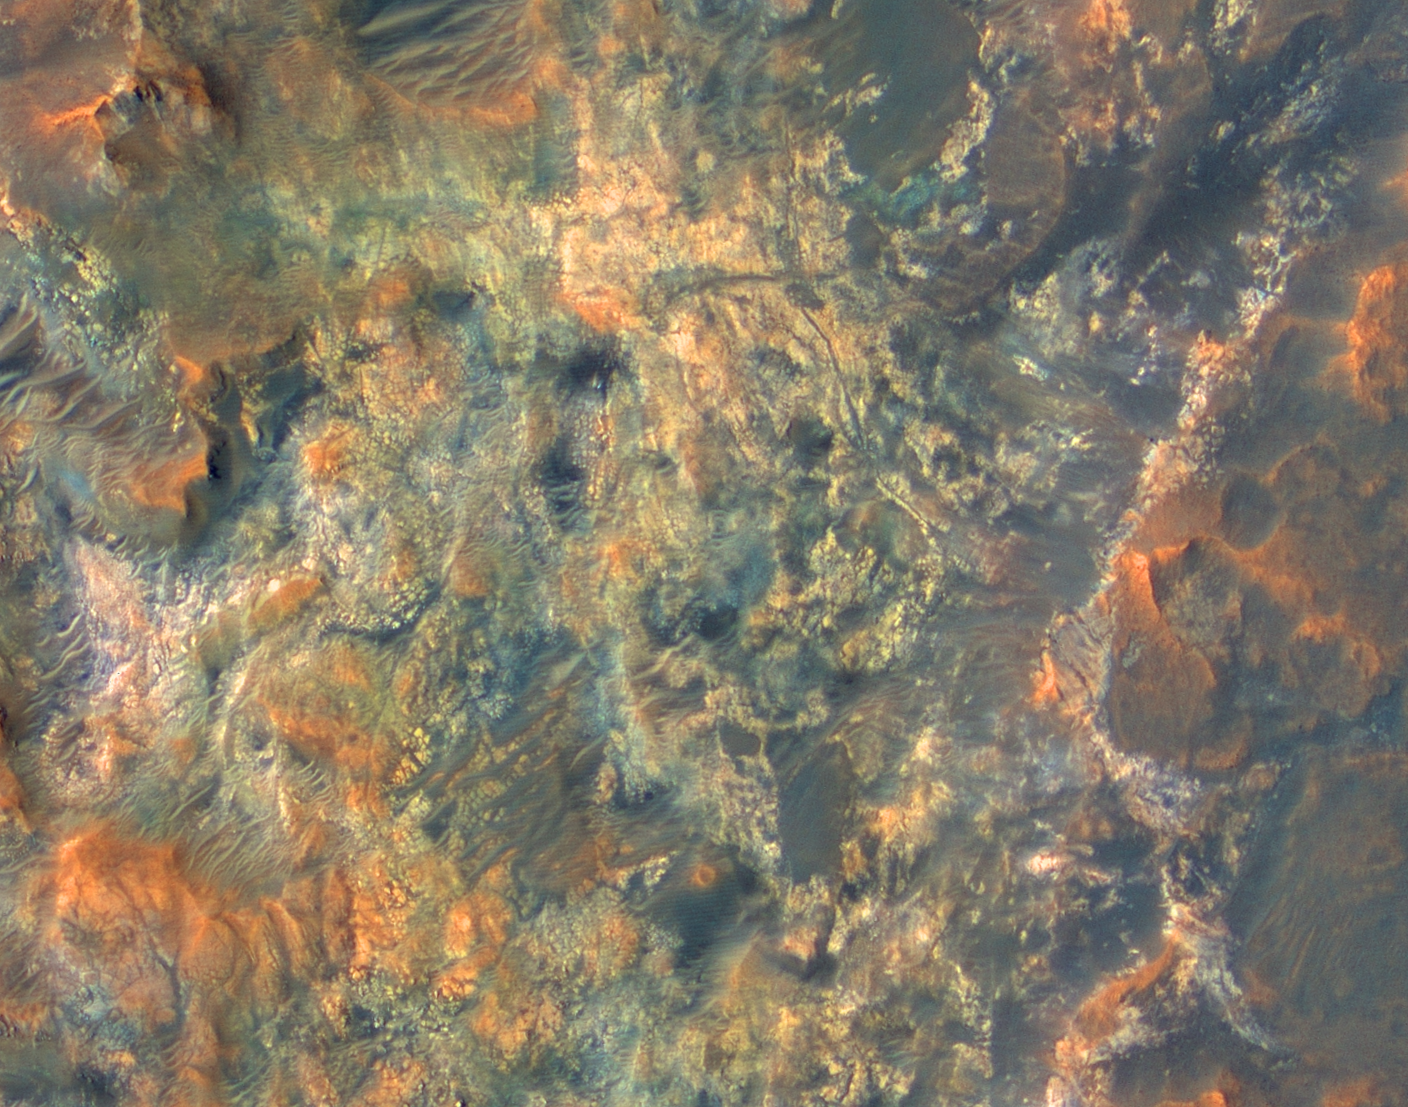

Diversity in Mawrth Region, Mars

This view shows diverse materials and morphologies in the region south of Mawrth Vallis on Mars. The color is composed of infrared, red, and blue-green color images, and has been enhanced to accentuate the color differences. The bright material may be rich in clays and date back to a time when Mars had a wetter environment. This is a sub-image of a larger view imaged by the High Resolution Imaging Science Experiment (HiRISE) on NASA’s Mars Reconnaissance Orbiter on Oct. 1, 2006. The resolution is 25 centimeters (10 inches) per pixel, and the scene is 352 meters (385 yards) wide.

Credit: NASA/JPL/Univ. of Arizona